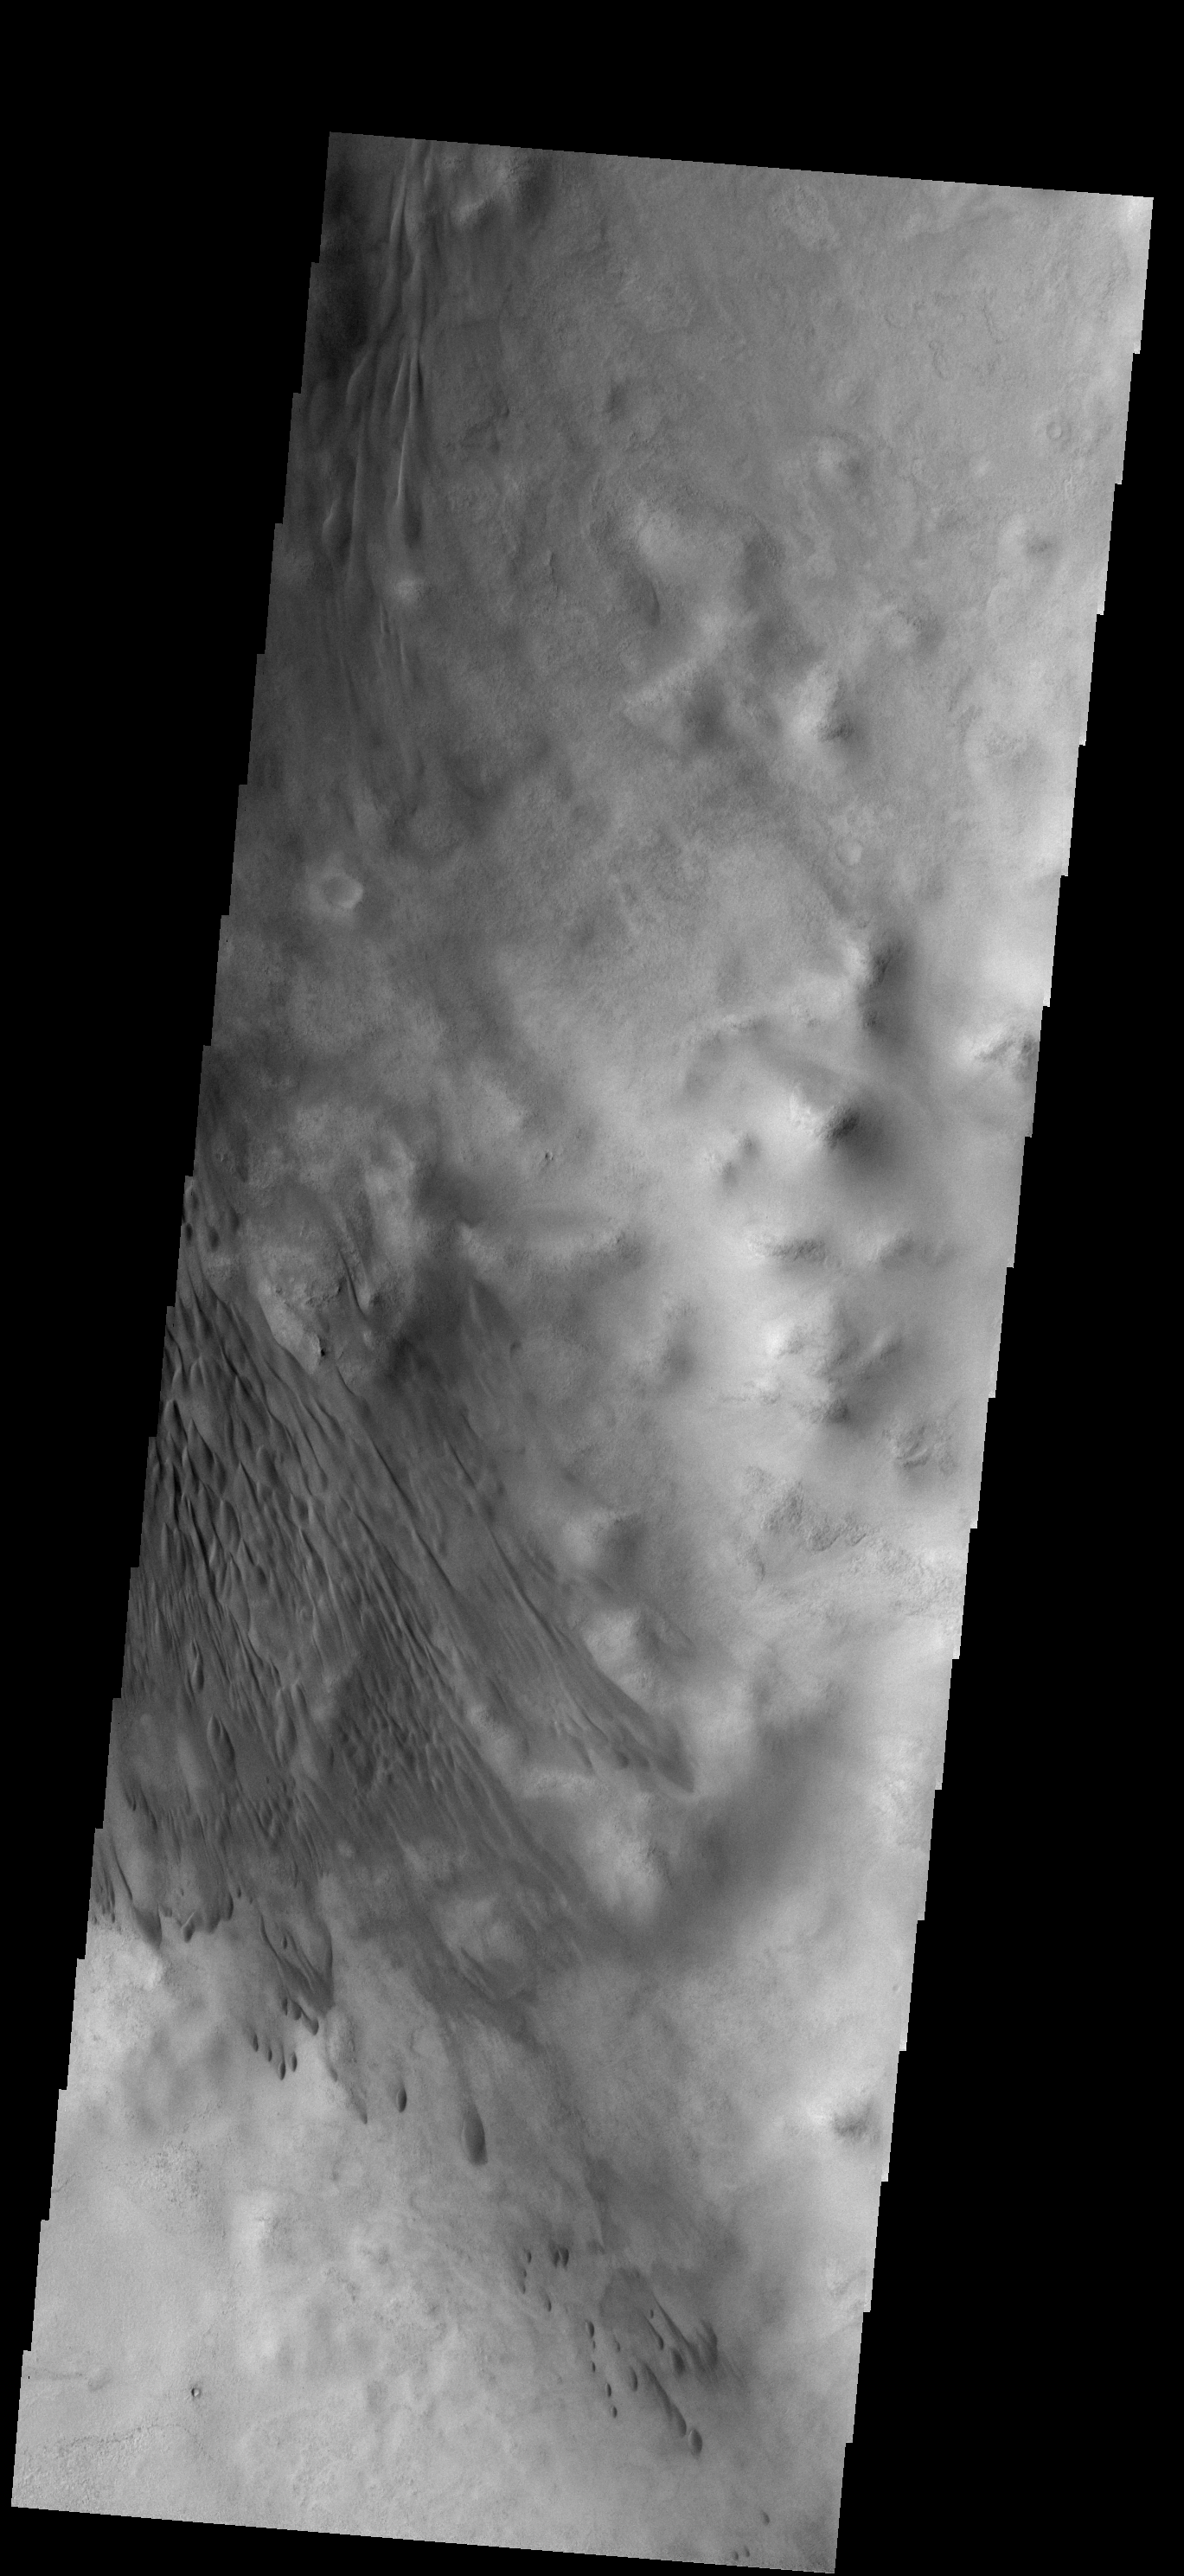

Dunes

These dunes are located on the floor of Lowell Crater.

Image information: VIS instrument. Latitude -51.8N, Longitude 277.1E. 17 meter/pixel resolution.

Please see the THEMIS Data Citation Note for details on crediting THEMIS images.

Note: this THEMIS visual image has not been radiometrically nor geometrically calibrated for this preliminary release. An empirical correction has been performed to remove instrumental effects. A linear shift has been applied in the cross-track and down-track direction to approximate spacecraft and planetary motion. Fully calibrated and geometrically projected images will be released through the Planetary Data System in accordance with Project policies at a later time.

NASA’s Jet Propulsion Laboratory manages the 2001 Mars Odyssey mission for NASA’s Office of Space Science, Washington, D.C. The Thermal Emission Imaging System (THEMIS) was developed by Arizona State University, Tempe, in collaboration with Raytheon Santa Barbara Remote Sensing. The THEMIS investigation is led by Dr. Philip Christensen at Arizona State University. Lockheed Martin Astronautics, Denver, is the prime contractor for the Odyssey project, and developed and built the orbiter. Mission operations are conducted jointly from Lockheed Martin and from JPL, a division of the California Institute of Technology in Pasadena.

Credit: NASA/JPL/ASU